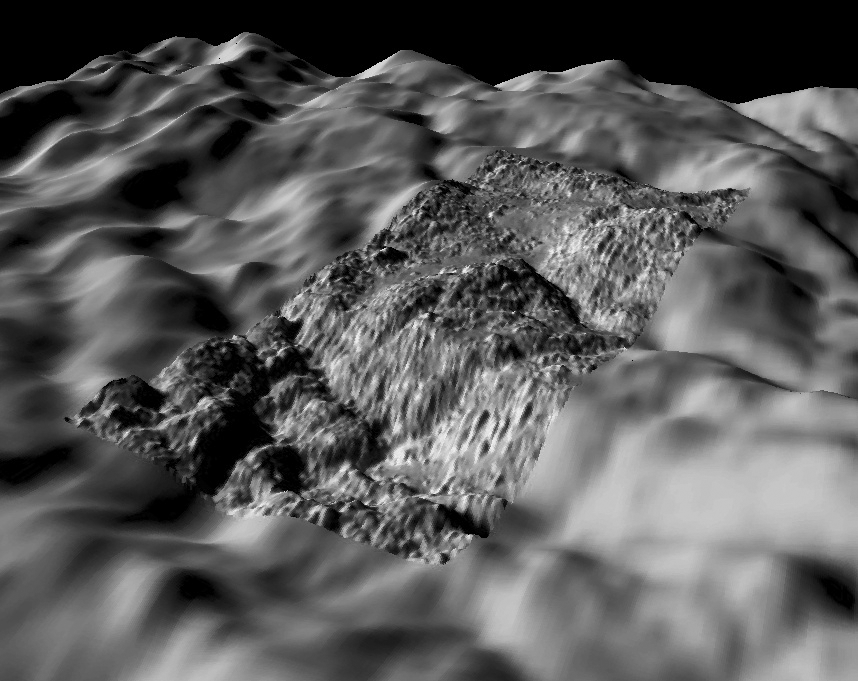

South Polar Terrains of Enceladus – Highest Resolution View

During its July 2005 flyby of Enceladus, Cassini acquired one very high-resolution image of the geologically young and active south polar region. This view was acquired at a resolution of approximately 5 meters and is our highest resolution view of Enceladus. Using a shape-from-shading technique developed at the Lunar and Planetary Institute in Houston TX, Dr. Paul Schenk (http://www.lpi.usra.edu/lpi/schenk/) has produced the first topographic map of this region. This view shows the original high-resolution image together with a simultaneously acquired lower-resolution wide-angle camera context image as background. The image mosaic has been rendered as a perspective view using the topographic map to show the relief as if we are hovering a few kilometers above the rugged terrain, preparing for a landing. Vertical relief has been exaggerated by a factor of 10 to aid interpretation.

The south polar region is extremely young, perhaps less than a few million years old, and has been highly deformed by tectonic faulting, crumpling, and surface disruption. Some smooth material can be seen in a few of the valleys between the rounded hills. This view was obtained near one of the source vents for Enceladus’ active plumes. The total relief across the scene is approximately 250 meters. The width of the high-resolution image is approximately 1.75 kilometers (~1 mile), but the small knobs scattered across the surface are only 10 to 50 meters across and 2 to 10 meters high in size on average.

The raw data from which this product was developed were retrieved from the Planetary Data System’s Cassini archives. The Cassini-Huygens mission is a cooperative project of NASA, the European Space Agency and the Italian Space Agency. The Jet Propulsion Laboratory, a division of the California Institute of Technology in Pasadena, manages the mission for NASA’s Science Mission Directorate, Washington, D.C. The Cassini orbiter and its two onboard cameras were designed, developed and assembled at JPL. The imaging operations center is based at the Space Science Institute in Boulder, Colo. (http://ciclops.org)

Credit: NASA/JPL/Space Science Institute/Universities Space Research Association/Lunar & Planetary Institute